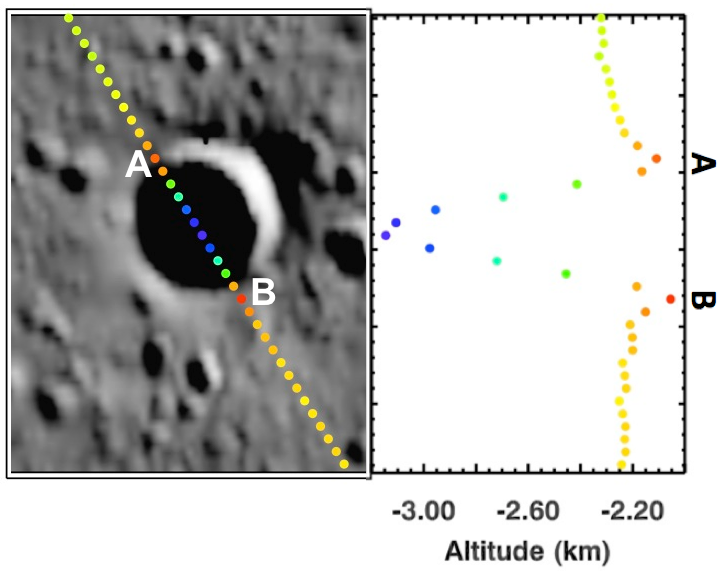

Simple Shapes

Today’s image features a small, simple impact crater on Mercury’s northern plains. The superimposed track is a set of altimetry measurements by the Mercury Laser Altimeter (MLA) that resolves the bowl-shaped morphology characteristic of simple craters. This morphology is evident in the topographic profile on the right of this image that displays how the crater’s depth changes from point A to point B.

Instrument: Mercury Laser Altimeter (MLA)
MLA Track: MLASCIRDRAPLFN1112211457
Crater’s Center Latitude: 78.1°
Crater’s Center Longitude: 327.5° E
Scale: The crater has a diameter of 4.53 km (2.81 miles)

The MESSENGER spacecraft is the first ever to orbit the planet Mercury, and the spacecraft’s seven scientific instruments and radio science investigation are unraveling the history and evolution of the Solar System’s innermost planet. During the first two years of orbital operations, MESSENGER acquired over 150,000 images and extensive other data sets. MESSENGER is capable of continuing orbital operations until early 2015.

For information regarding the use of images, see the MESSENGER image use policy.

Credit: NASA/Johns Hopkins University Applied Physics Laboratory/Carnegie Institution of Washington